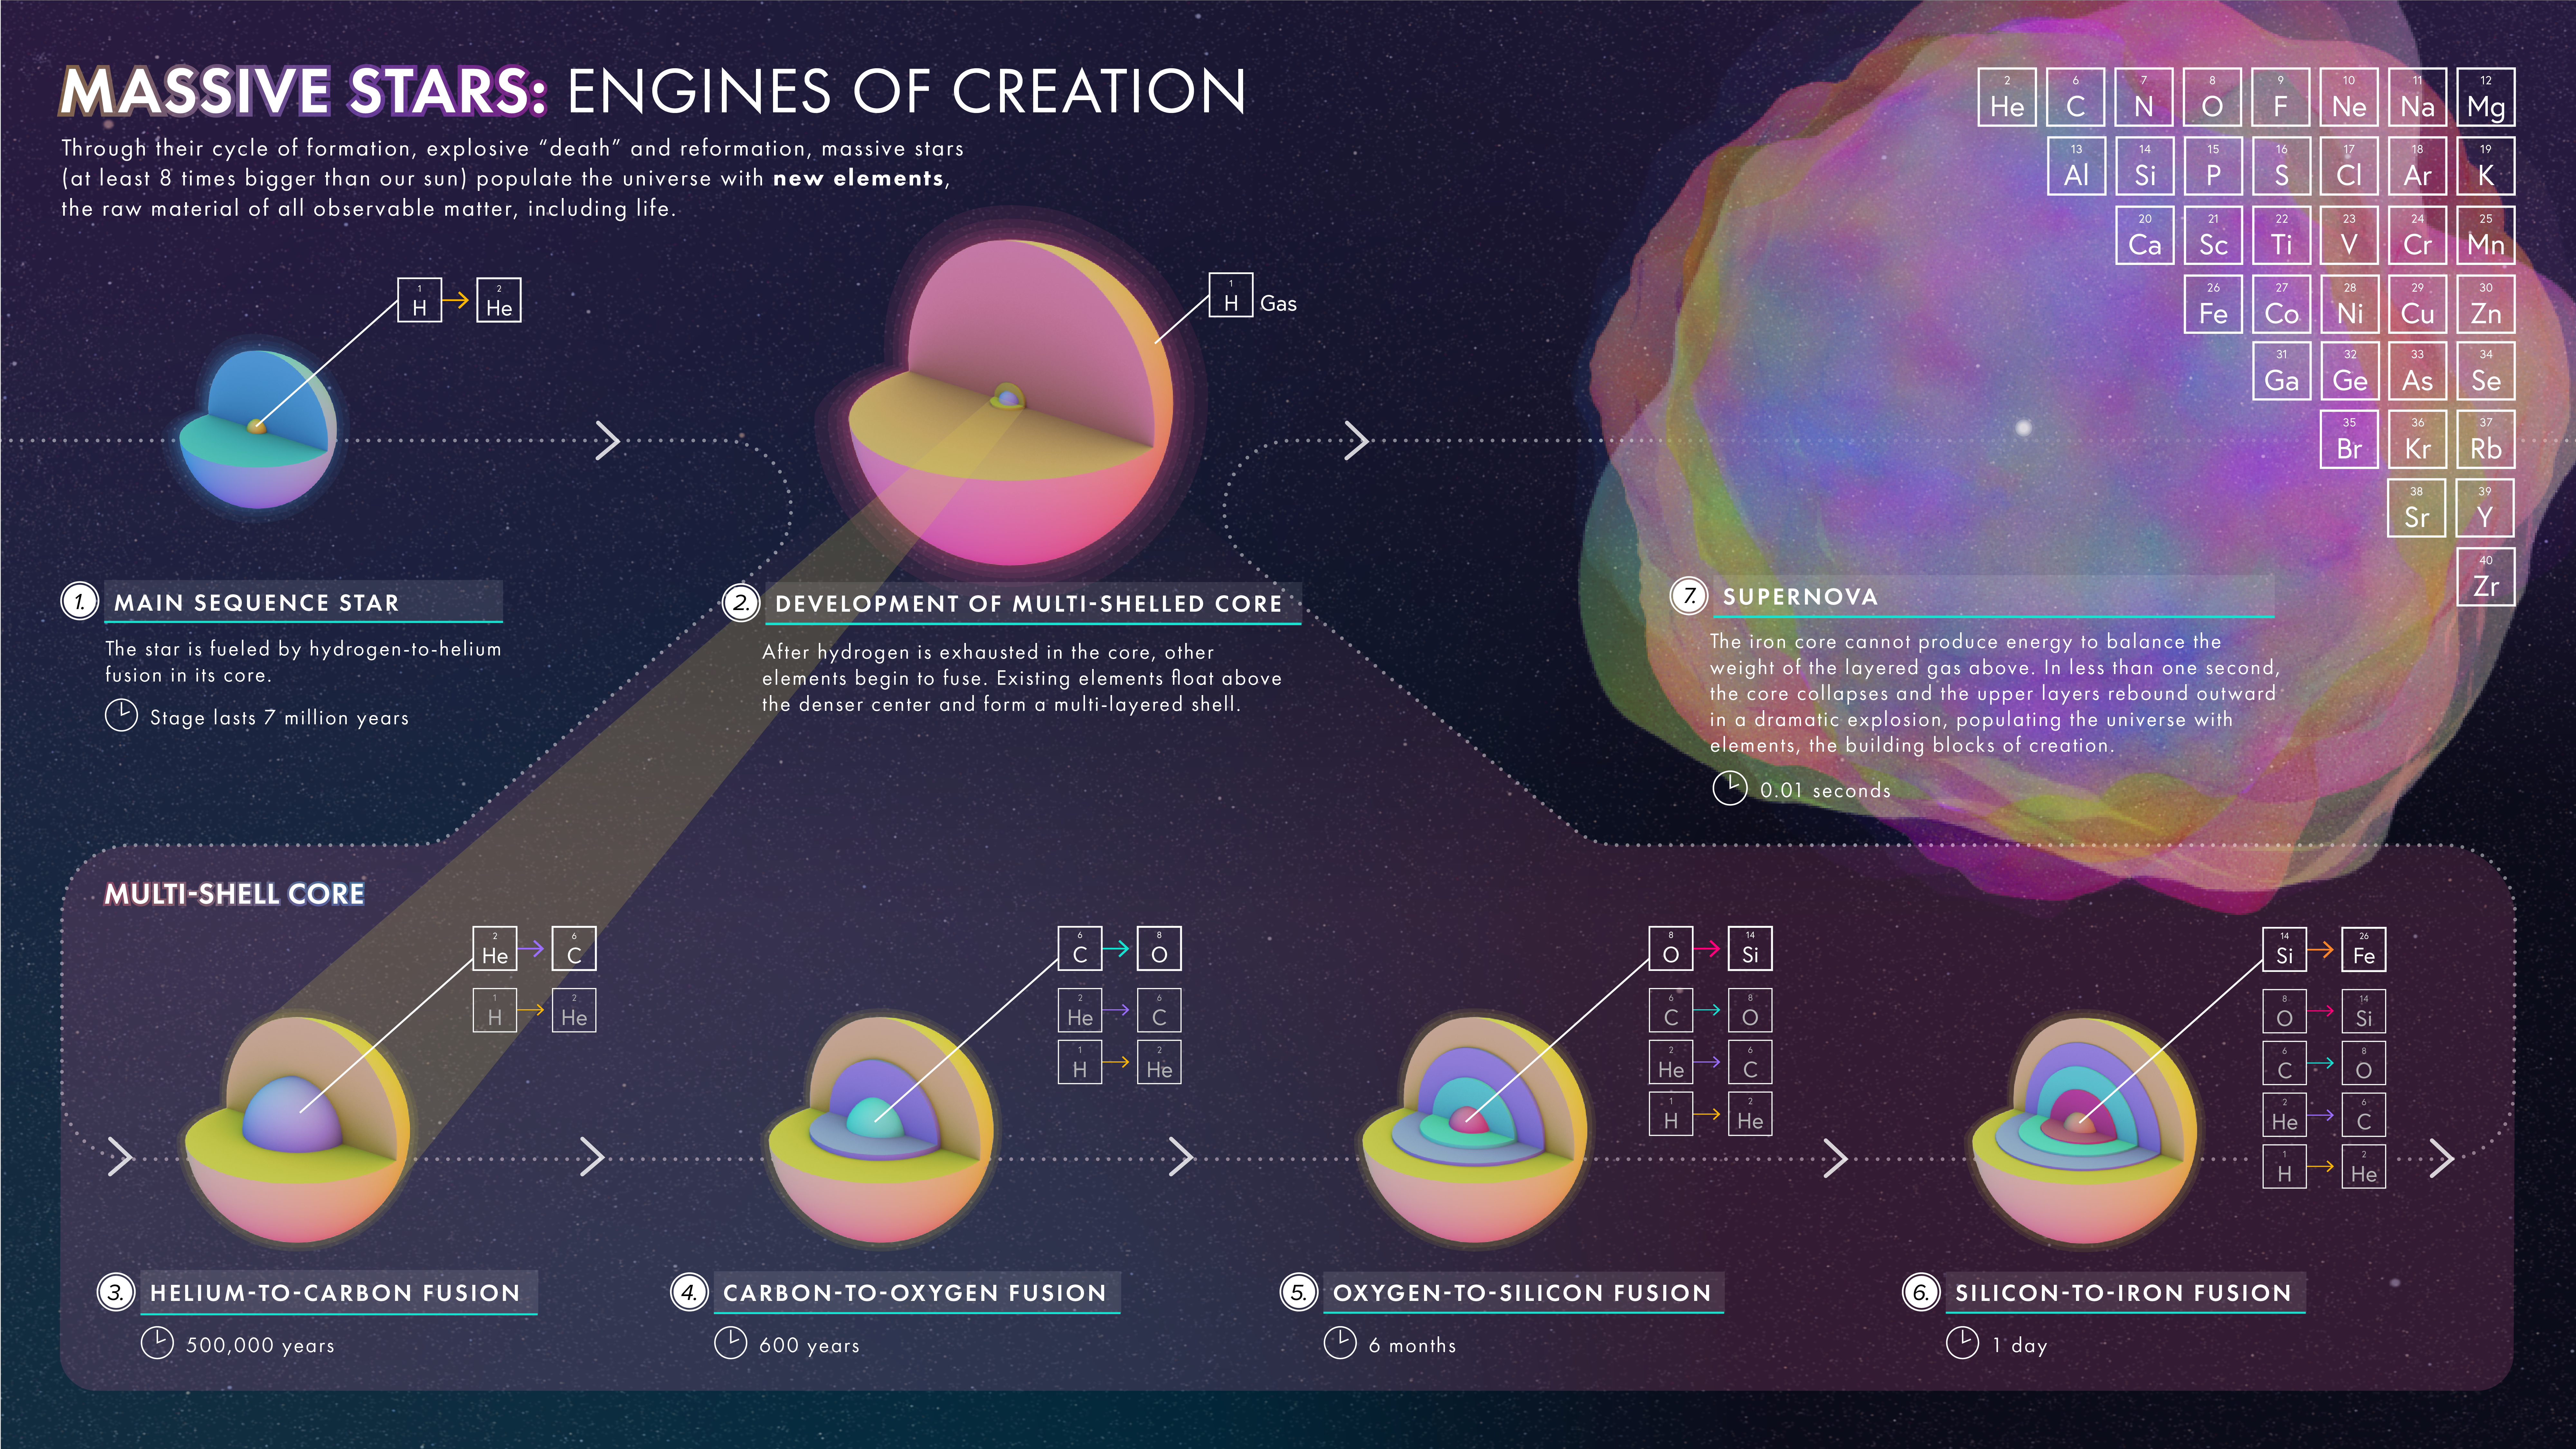

Massive Stars: Engines of Creation

This illustration demonstrates how a massive star (at least 8 times bigger than our sun) fuses heavier and heavier elements until exploding as a supernova and spreading those elements throughout space.

Credit: NASA, ESA, and L. Hustak (STScI)